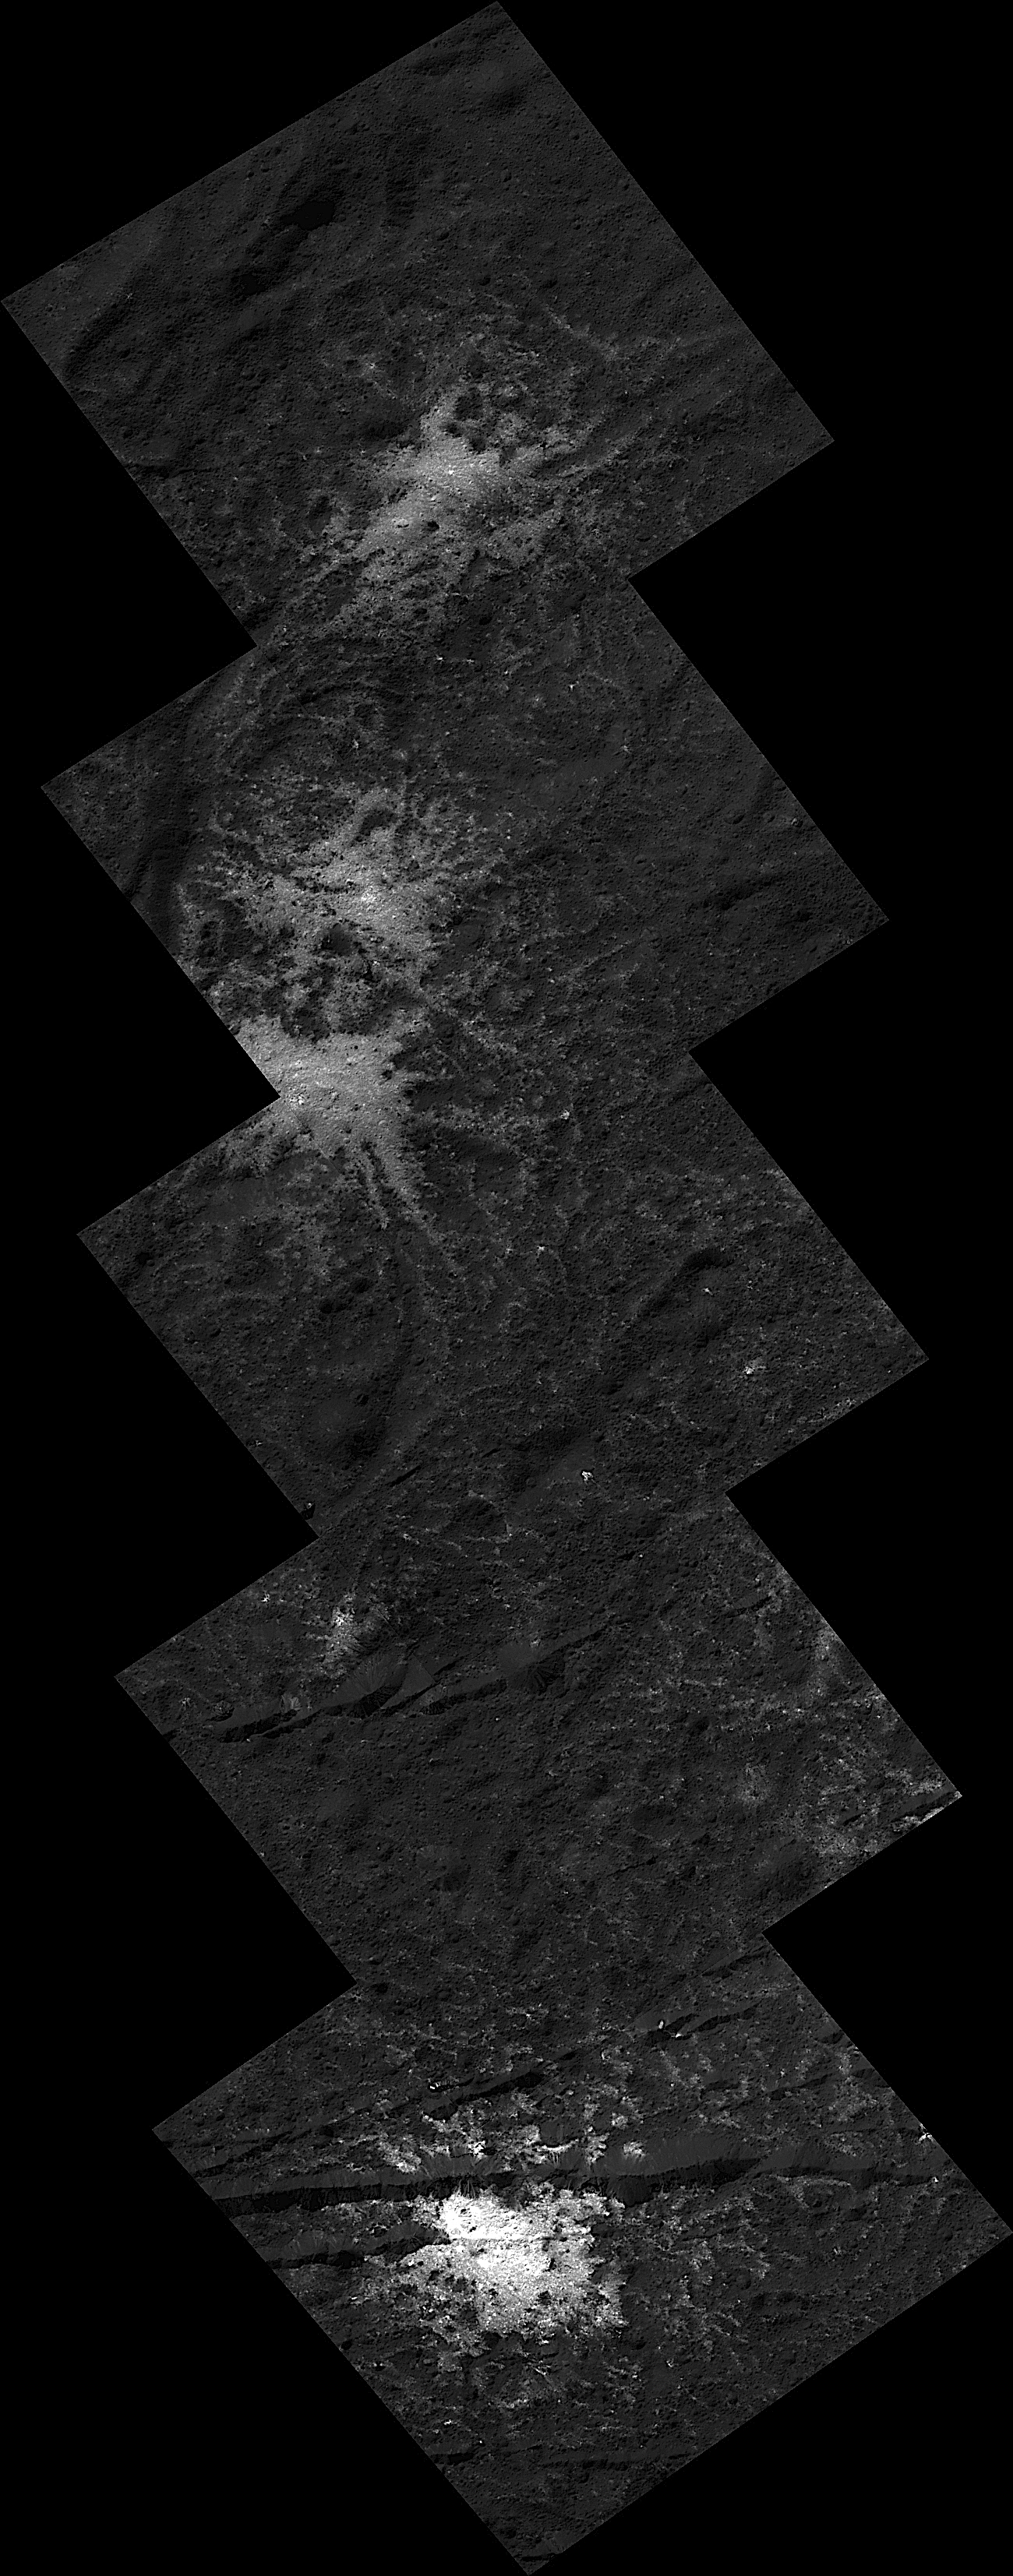

Stars on Occator’s Floor

These “stars” found on the floor of Ceres’ Occator Crater belong to the Vinalia Faculae. The faculae are deposits of salts, in particular sodium carbonate, possibly extruded through fractures connecting the surface to a deep reservoir of salty liquid.

The images used in this montage were obtained by NASA’s Dawn spacecraft in June 2018 from an altitude of about 21 miles (34 kilometers). NASA announced the conclusion of Dawn’s mission operations was Oct. 31, 2018, when the spacecraft depleted its hydrazine.

The center of this feature is located at about 20.2 degrees north latitude and 241.3 degrees east longitude, in the eastern part of Occator Crater.

Occator Crater is named after the Roman agricultural deity of the harrowing, a helper of Ceres, the goddess of agriculture, grain crops, fertility and motherly relationships.

Dawn’s mission is managed by JPL for NASA’s Science Mission Directorate in Washington. Dawn is a project of the directorates Discovery Program, managed by NASA’s Marshall Space Flight Center in Huntsville, Alabama. JPL is responsible for overall Dawn mission science. Orbital ATK Inc., in Dulles, Virginia, designed and built the spacecraft. The German Aerospace Center, Max Planck Institute for Solar System Research, Italian Space Agency and Italian National Astrophysical Institute are international partners on the mission team.

Credit: NASA/JPL-Caltech/UCLA/MPS/DLR/IDA/PSI